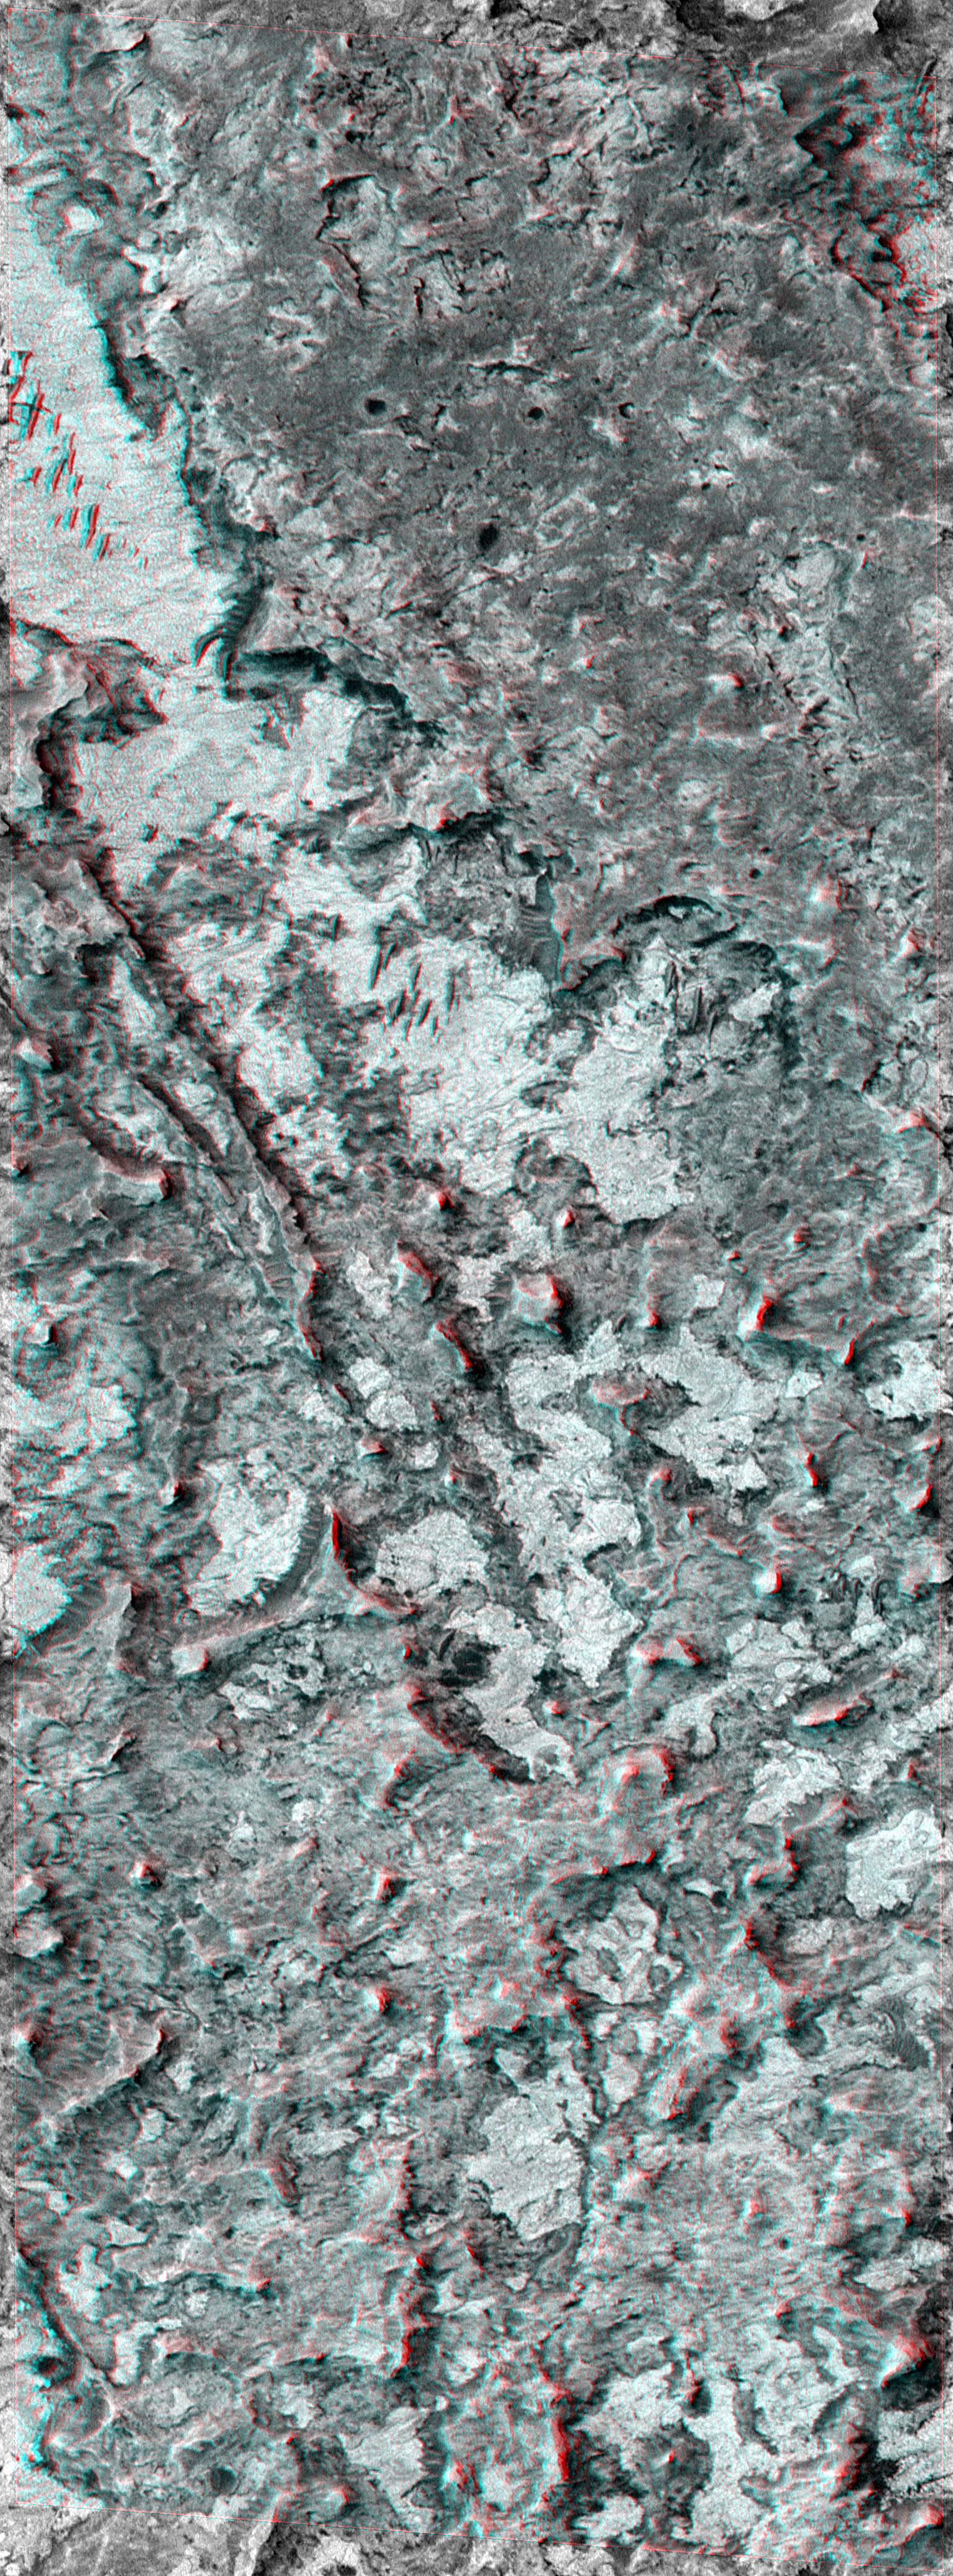

Northern Terra Meridiani Rocks and Cliffs in 3-D

Extended Mission operations for the Mars Global Surveyor (MGS) Mars Orbiter Camera (MOC) include opportunities that come up about 10 times a week to turn and point the MGS spacecraft so that MOC can photograph a feature of high scientific interest. Many of these images are targeted to the site of a previous MOC image, so that a stereoscopic (3-D) view can be obtained.

The stereo view, which requires red (left-eye) and blue (right-eye) 3-D glasses to be seen, covers an area approximately 2.3 km (1.4 mi) wide by 6.2 km (3.9 mi) long. The full-resolution view is seen at nearly 1.5 meters (5 ft) per pixel, a scale at which objects the size of airplanes and school buses might be seen.

The landscape revealed by the 3-D view is a rugged terrain with steep cliffs and no fresh impact craters. This terrain seems most un-Mars-like compared to the typical cratered and dusty views MOC has provided since it began taking data in September 1997. In fact, one of the MOC science team members remarked, “If I’d seen this landscape used in a movie about Mars five years ago, I’d have said the director had no clue what Mars is supposed to look like.” An irregular depression with a flat, mottled, light-toned floor dominates the scene. Small dark ridges on the depression floor near the top center of the image are dunes or drifts formed by wind transport of sandy sediment. The sharp buttes, mesas, and steep cliffs are all indicators that this terrain consists of a broad exposure of martian bedrock. North is up and sunlight illuminates each picture from the left/upper left.

Credit: NASA/JPL/MSSS